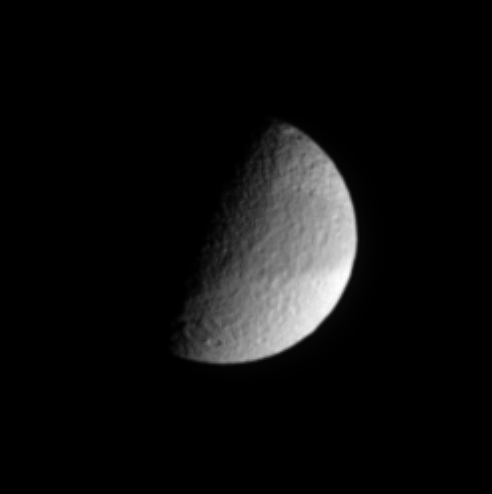

Banded Moon

In this infrared view, Saturn’s cratered moon Tethys shows a faint, dark band across its equatorial region. Tethys is 1,071 kilometers (665 miles) across.

North is up in this view, which shows the leading hemisphere on Tethys.

The image was taken with the Cassini spacecraft narrow-angle camera on March 11, 2005, through a filter sensitive to wavelengths of infrared light centered at 930 nanometers. The view was acquired at a distance of approximately 1.4 million kilometers (850,000 miles) from Tethys and at a Sun-Tethys-spacecraft, or phase, angle of 80 degrees. Resolution in the original image was 8 kilometers (5 miles) per pixel. The image has been contrast-enhanced and magnified by a factor of two to aid visibility.

The Cassini-Huygens mission is a cooperative project of NASA, the European Space Agency and the Italian Space Agency. The Jet Propulsion Laboratory, a division of the California Institute of Technology in Pasadena, manages the mission for NASA’s Science Mission Directorate, Washington, D.C. The Cassini orbiter and its two onboard cameras were designed, developed and assembled at JPL. The imaging team is based at the Space Science Institute, Boulder, Colo.

Credit: NASA/JPL/Space Science Institute